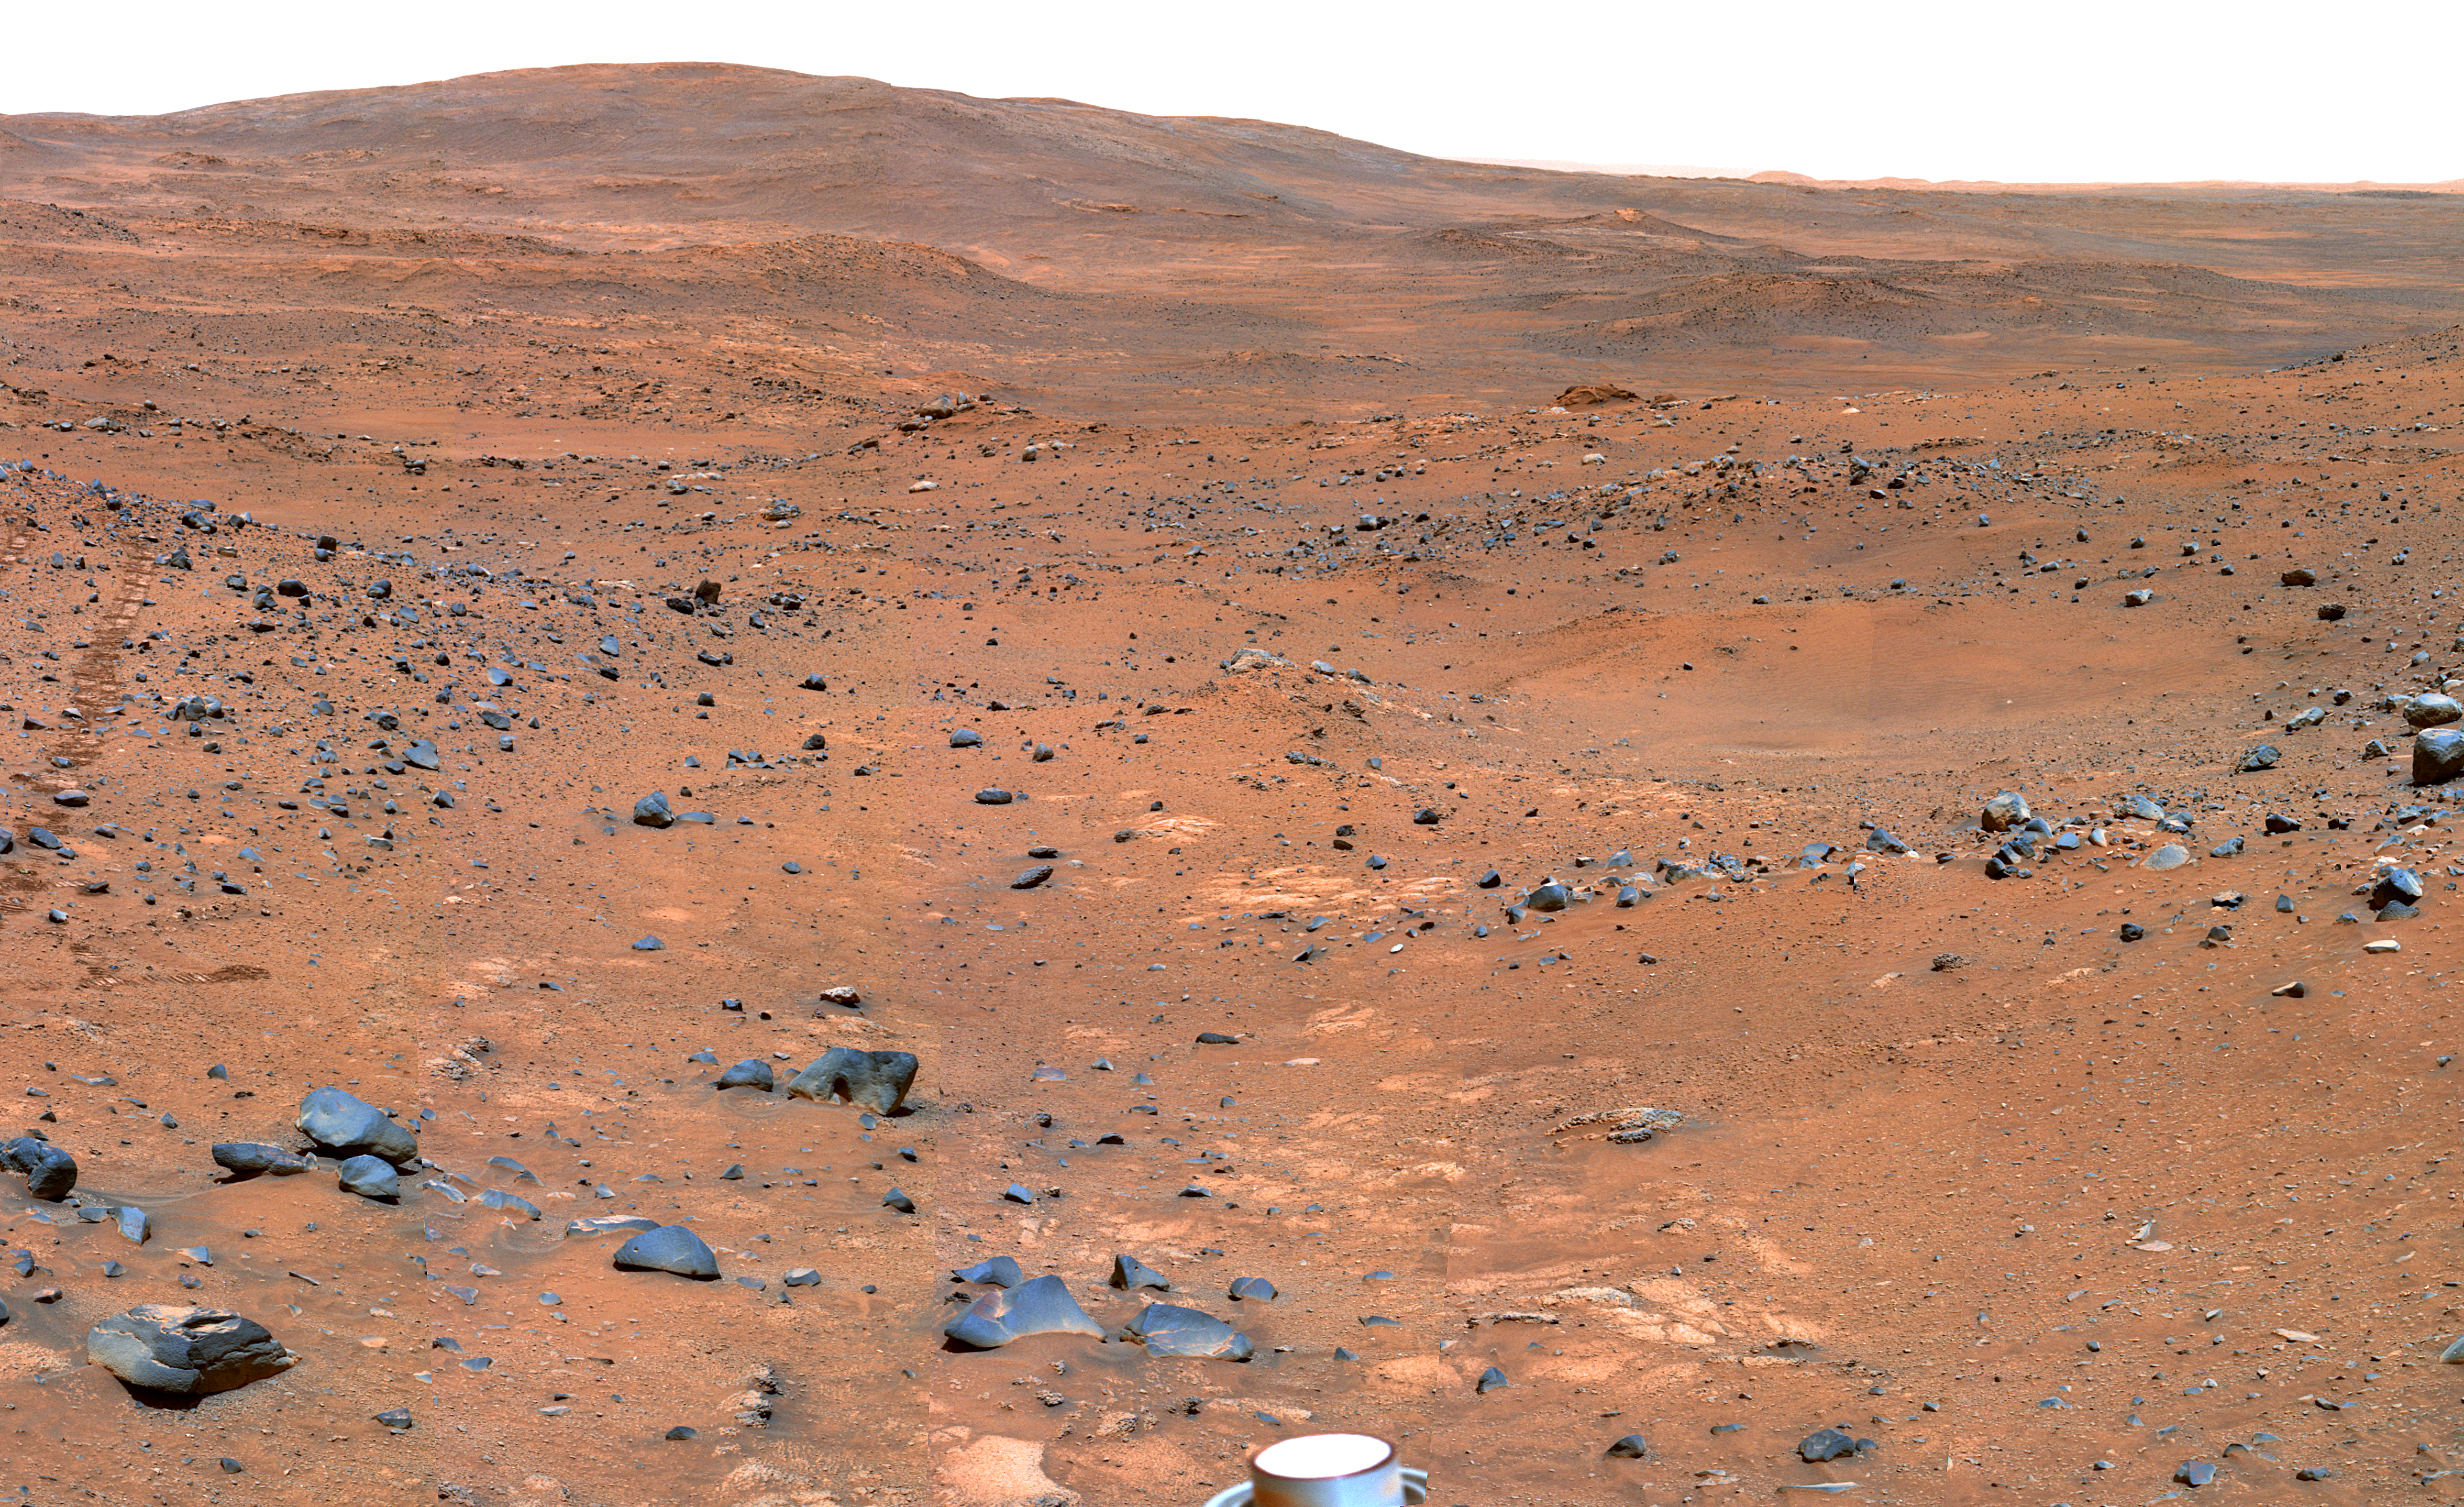

Partial ‘Seminole’ Panorama (False Color)

This view from Spirit’s panoramic camera is assembled from frames acquired on Martian days, or sols, 672 and 673 (Nov. 23 and 24, 2005) from the rover’s position near an outcrop called “Seminole.” The view is a southward-looking portion of a larger panorama still being completed. This is a false-color version to emphasize geological differences. It is a composite of images shot through three different filters, admitting light of wavelengths 750 nanometers, 530 nanometers and 430 nanometers.

Credit: NASA/JPL-Caltech/Cornell